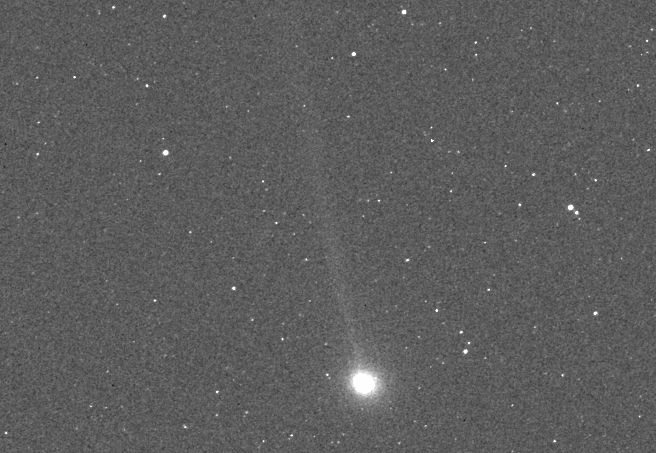

A Tale of Two Comets: Encke

MESSENGER image of comet 2P/Encke during its closest approach to Mercury. At that time, Encke was approximately 2.3 million miles (3.7 million kilometers) from MESSENGER and 32.7 million miles (52.6 million kilometers) from the Sun. The image is 7° by 4.7° in size and has been slightly smoothed to enhance the faint tail of the comet. The tail was oriented nearly side on to MESSENGER in this image and is seen to stretch several degrees from the comet’s bright coma in the direction away from the Sun.

MESSENGER’s cameras have been acquiring targeted observations (watch an animation here) of Encke since October 28 and ISON since October 26, although the first faint detections didn’t come until early November. During the closest approach of each comet to Mercury, the Mercury Atmospheric and Surface Composition Spectrometer (MASCS) and X-Ray Spectrometer (XRS) instruments also targeted the comets. Observations of ISON conclude on November 26, when the comet passes too close to the Sun, but MESSENGER will continue to monitor Encke with both the imagers and spectrometers through early December. Read this mission news story for more details.

Date acquired: 22:56 UTC on November 17, 2013
Instrument: Wide Angle Camera (WAC) of the Mercury Dual Imaging System (MDIS)

The MESSENGER spacecraft is the first ever to orbit the planet Mercury, and the spacecraft’s seven scientific instruments and radio science investigation are unraveling the history and evolution of the Solar System’s innermost planet. MESSENGER acquired over 150,000 images and extensive other data sets. MESSENGER is capable of continuing orbital operations until early 2015.

For information regarding the use of images, see the MESSENGER image use policy.

Credit: NASA/Johns Hopkins University Applied Physics Laboratory/Carnegie Institution of Washington/Southwest Research Institute